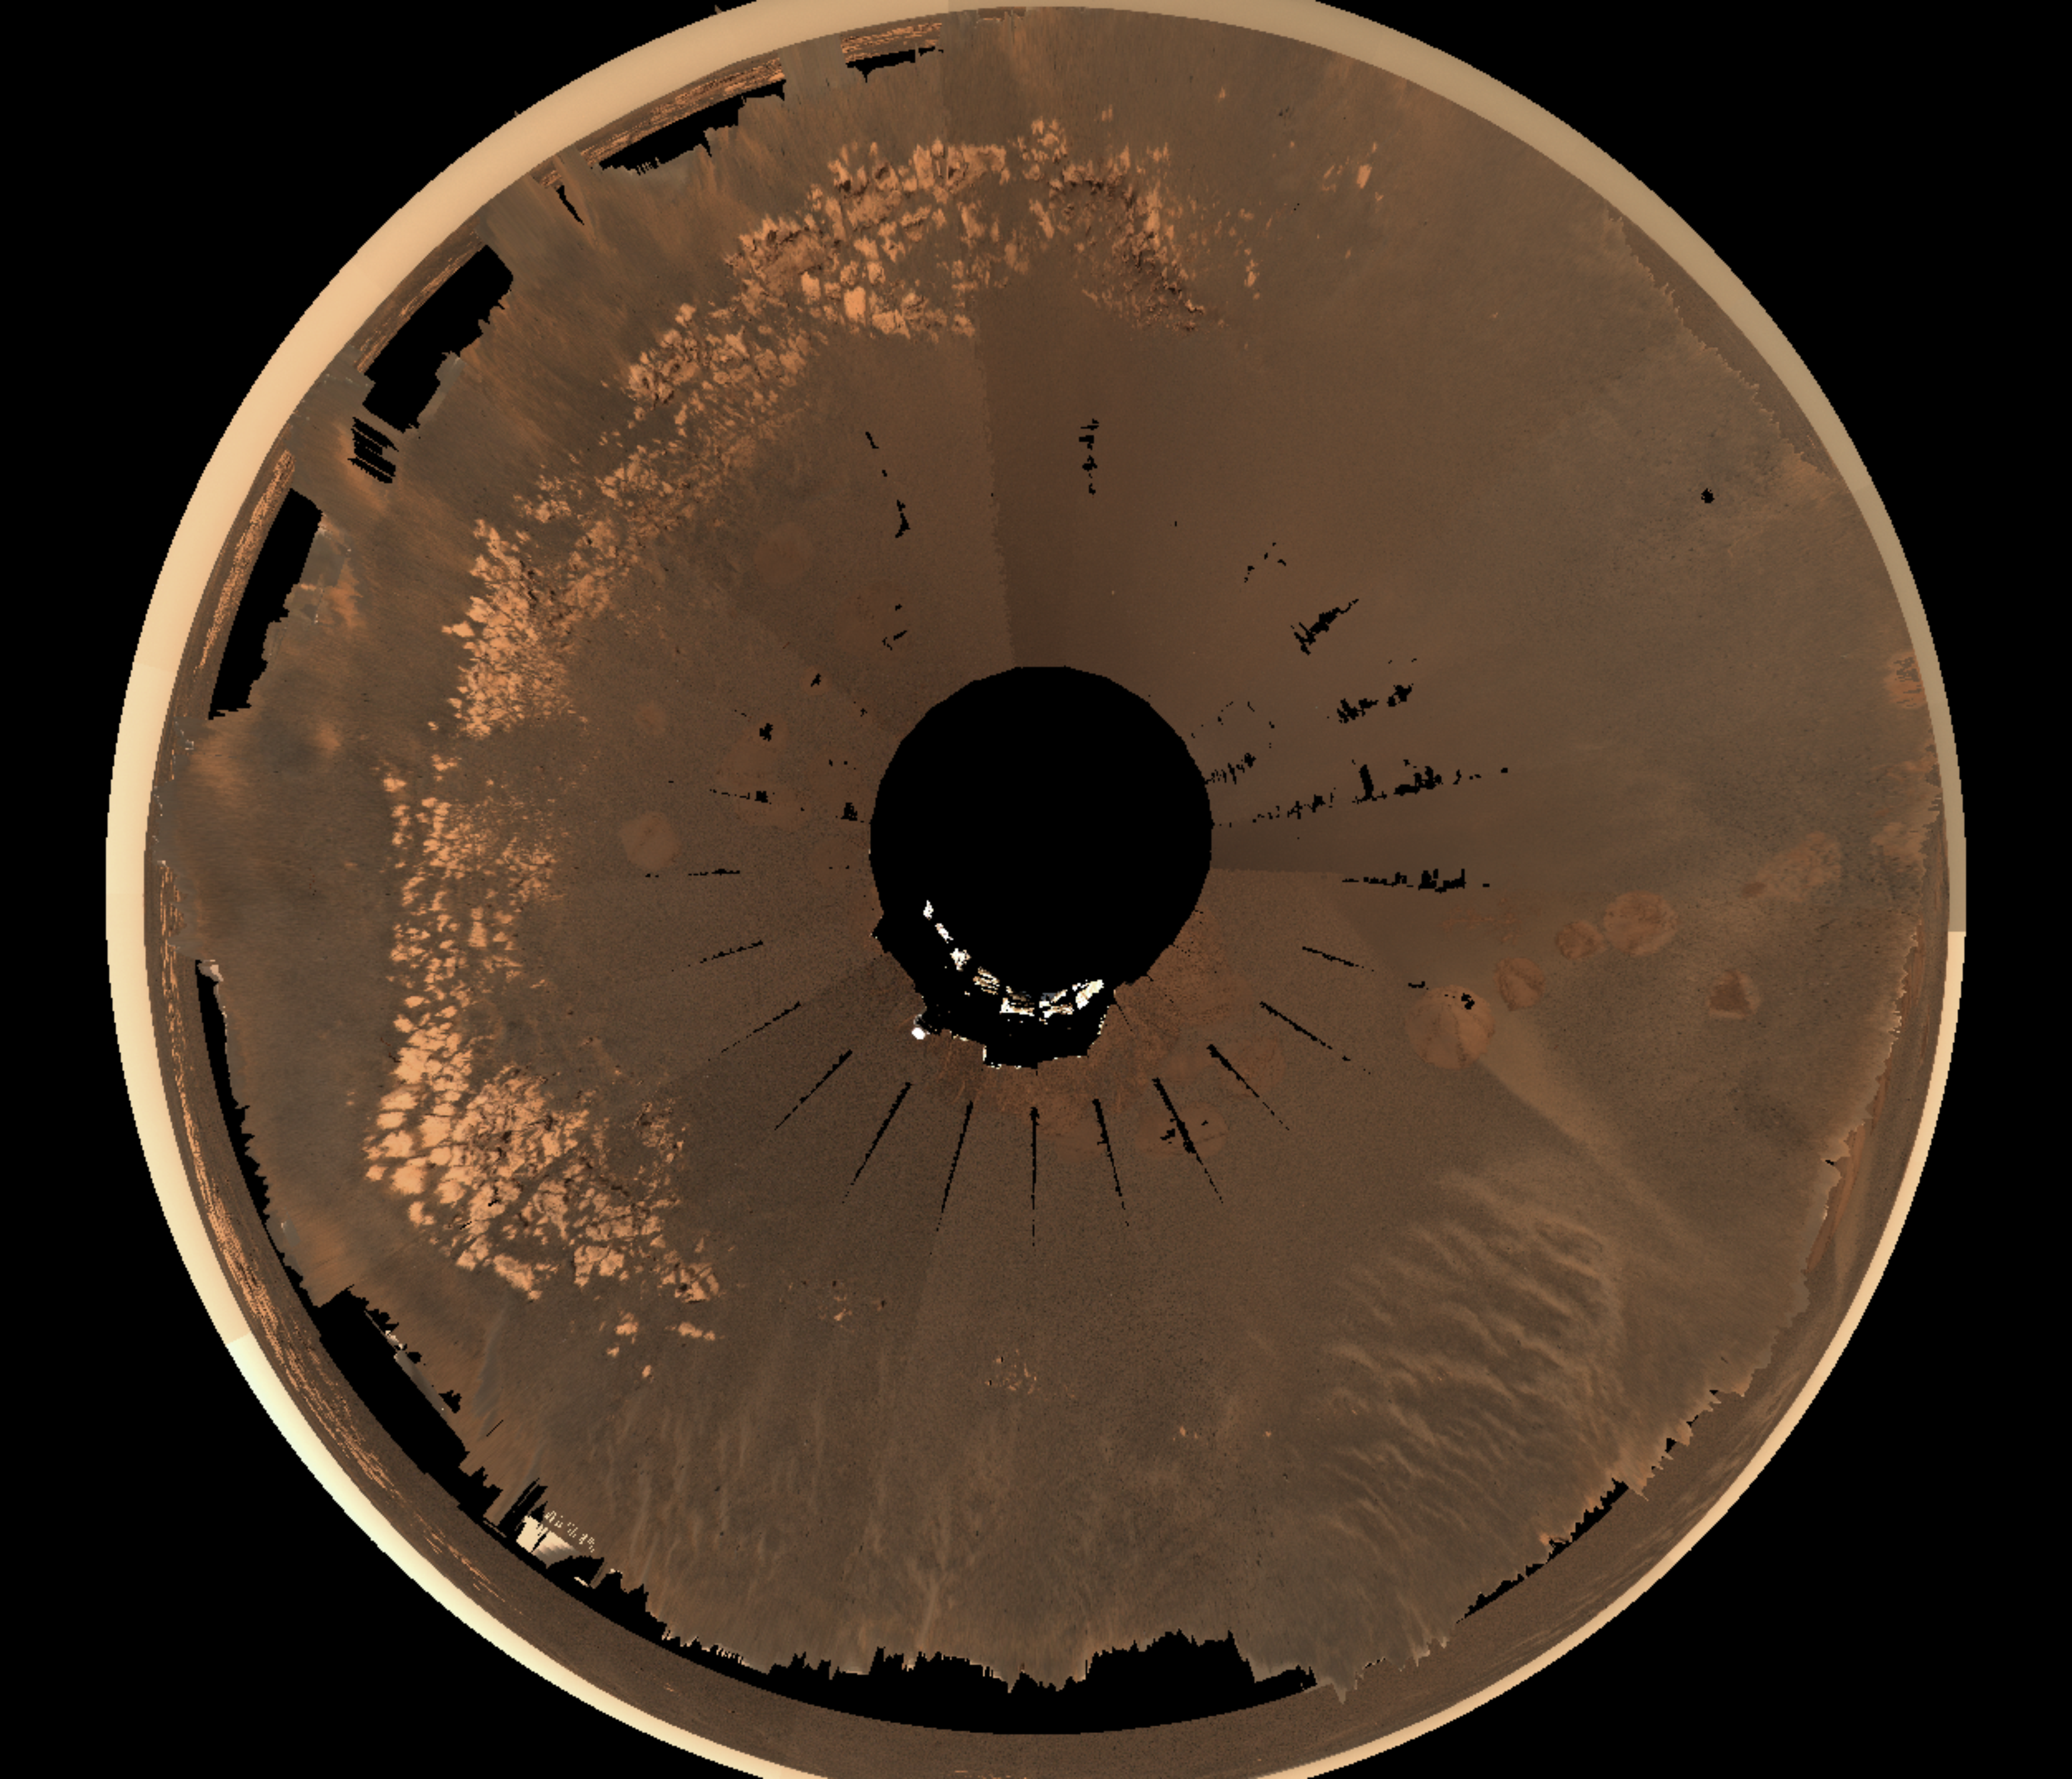

Eagle Crater Traverse Area

This image shows an overhead view of the Mars Exploration RoverOpportunity landing site at Meridiani Planum, nicknamed “EagleCrater.” Scientists are conducting a soil survey here to see how thesoils in this crater relate to the soils near the Meridiani Planum rockoutcrop, as well as on the plains outside the crater. Scientists havestudied the soils in great detail on the north and west sides of thecrater, and plan to study five more locations before Opportunity exits thecrater. As of sol 54 of Opportunity’s journey (March 18, 2004), the rover isstationed at the sol 53 stop, located in the bottom right quadrant of thisimage. Scientists are examining light and dark soil targets at this spot,dubbed “Neopolitan” because it is a triple boundary between light soil,dark soil, and an airbag bounce mark.

This 3-D visualization was displayed using software developed by NASA’sAmes Research Center and images from Opportunity’s panoramic camera,taken while the rover was still on the lander.

Figure 1

Eagle Crater Traverse Map
Figure 1 shows an overhead view of the Mars Exploration RoverOpportunity landing site at Meridiani Planum, nicknamed “EagleCrater.” Scientists are conducting a soil survey here to see how thesoils in this crater relate to the soils by the Meridiani Planum rockoutcrop, as well as on the plains outside the crater. They have studiedthe soils in great detail on the north and west sides of the crater.Locations within the crater where scientists have taken microscopicimages of the soil are shown in blue.

Figure 2

Sampling “Eagle Crater”
Scientists have studied five unique target soil patches on the south and east sides of the crater using the microscopic imager and Moessbauer spectrometer. “Goal 5” is a wind-rippled spot on the upper part of the crater, which the miniature thermal emission spectrometer shows is high in hematite content compared to other soils in the crater. “Neopolitan” lies on a triple boundary of a light soil unit, a dark soil unit and an airbag bounce mark. “Mudpie” was chosen to represent typical soils on the lower part of the crater that are relatively far from the outcrop. “Meringue” is a unique rippled area near the lander that features patches of “whitish” material in between the ripples. “Black Forest” is another upper crater soil unit but is low in hematite content based on data from the miniature thermal emission spectrometer. It also differs in appearance from the lower crater soils based on panoramic and navigation camera images. Arrows point to the area where Opportunity first attempted to exit the crater and the alternate route it ultimately took to reach the plains.

Credit: NASA/JPL/Ames/Cornell/ Washington University (St. Louis)